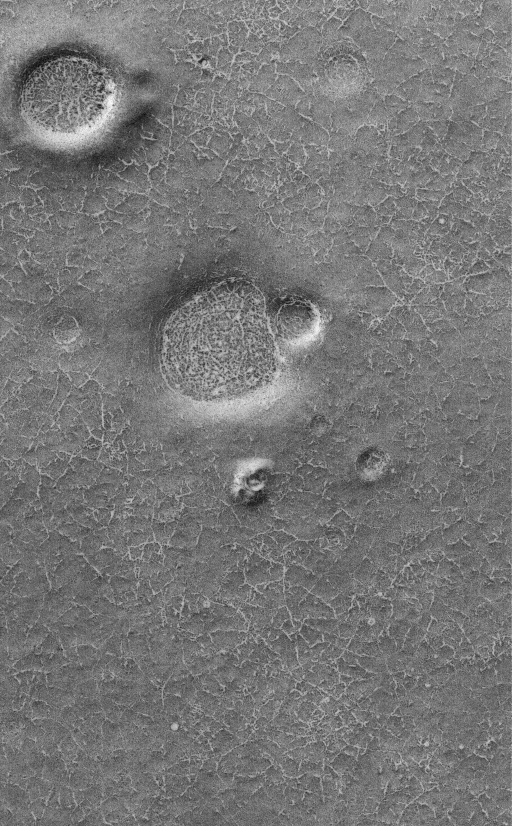

High Latitude Polygons

26 September 2005
This Mars Global Surveyor (MGS) Mars Orbiter Camera (MOC) image shows polygonal patterned ground on a south high-latitude plain. The outlines of the polygons, like the craters and hills in this region, are somewhat enhanced by the presence of bright frost left over from the previous winter. On Earth, polygons at high latitudes would usually be attributed to the seasonal freezing and thawing cycles of ground ice. The origin of similar polygons on Mars is less certain, but might also be an indicator of ground ice.

Location near: 75.3°S, 113.2°W
Image width: width: ~3 km (~1.9 mi)
Illumination from: upper left
Season: Southern Spring

Credit: NASA/JPL/Malin Space Science Systems